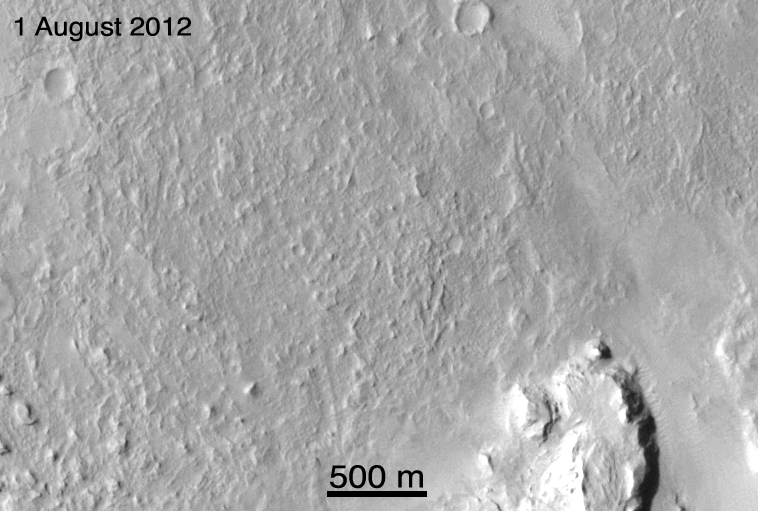

Ballasts Hitting the Surface, Close-Up

These before-and-after images show the effects of weights from the entry vehicle of NASA’s Curiosity rover hitting the surface of Mars. These are enlarged images from the Context Camera on NASA’s Mars Reconnaissance Orbiter taken on Aug. 1 and 7.

This linear cluster of dark disrupted ground is about 7.5 miles (12 kilometers) from the rover. The length of this cluster is about 0.6 miles (1 kilometer). There are six impact sites, one for each of the 55-pound (25-kilogram) tungsten Entry Ballast Masses.

The images were acquired by the Context Camera at a resolution of 20 feet (6 meters) per pixel but projected here at 16 feet (5 meters) per pixel.

Credit: NASA/JPL-Caltech/MSSS